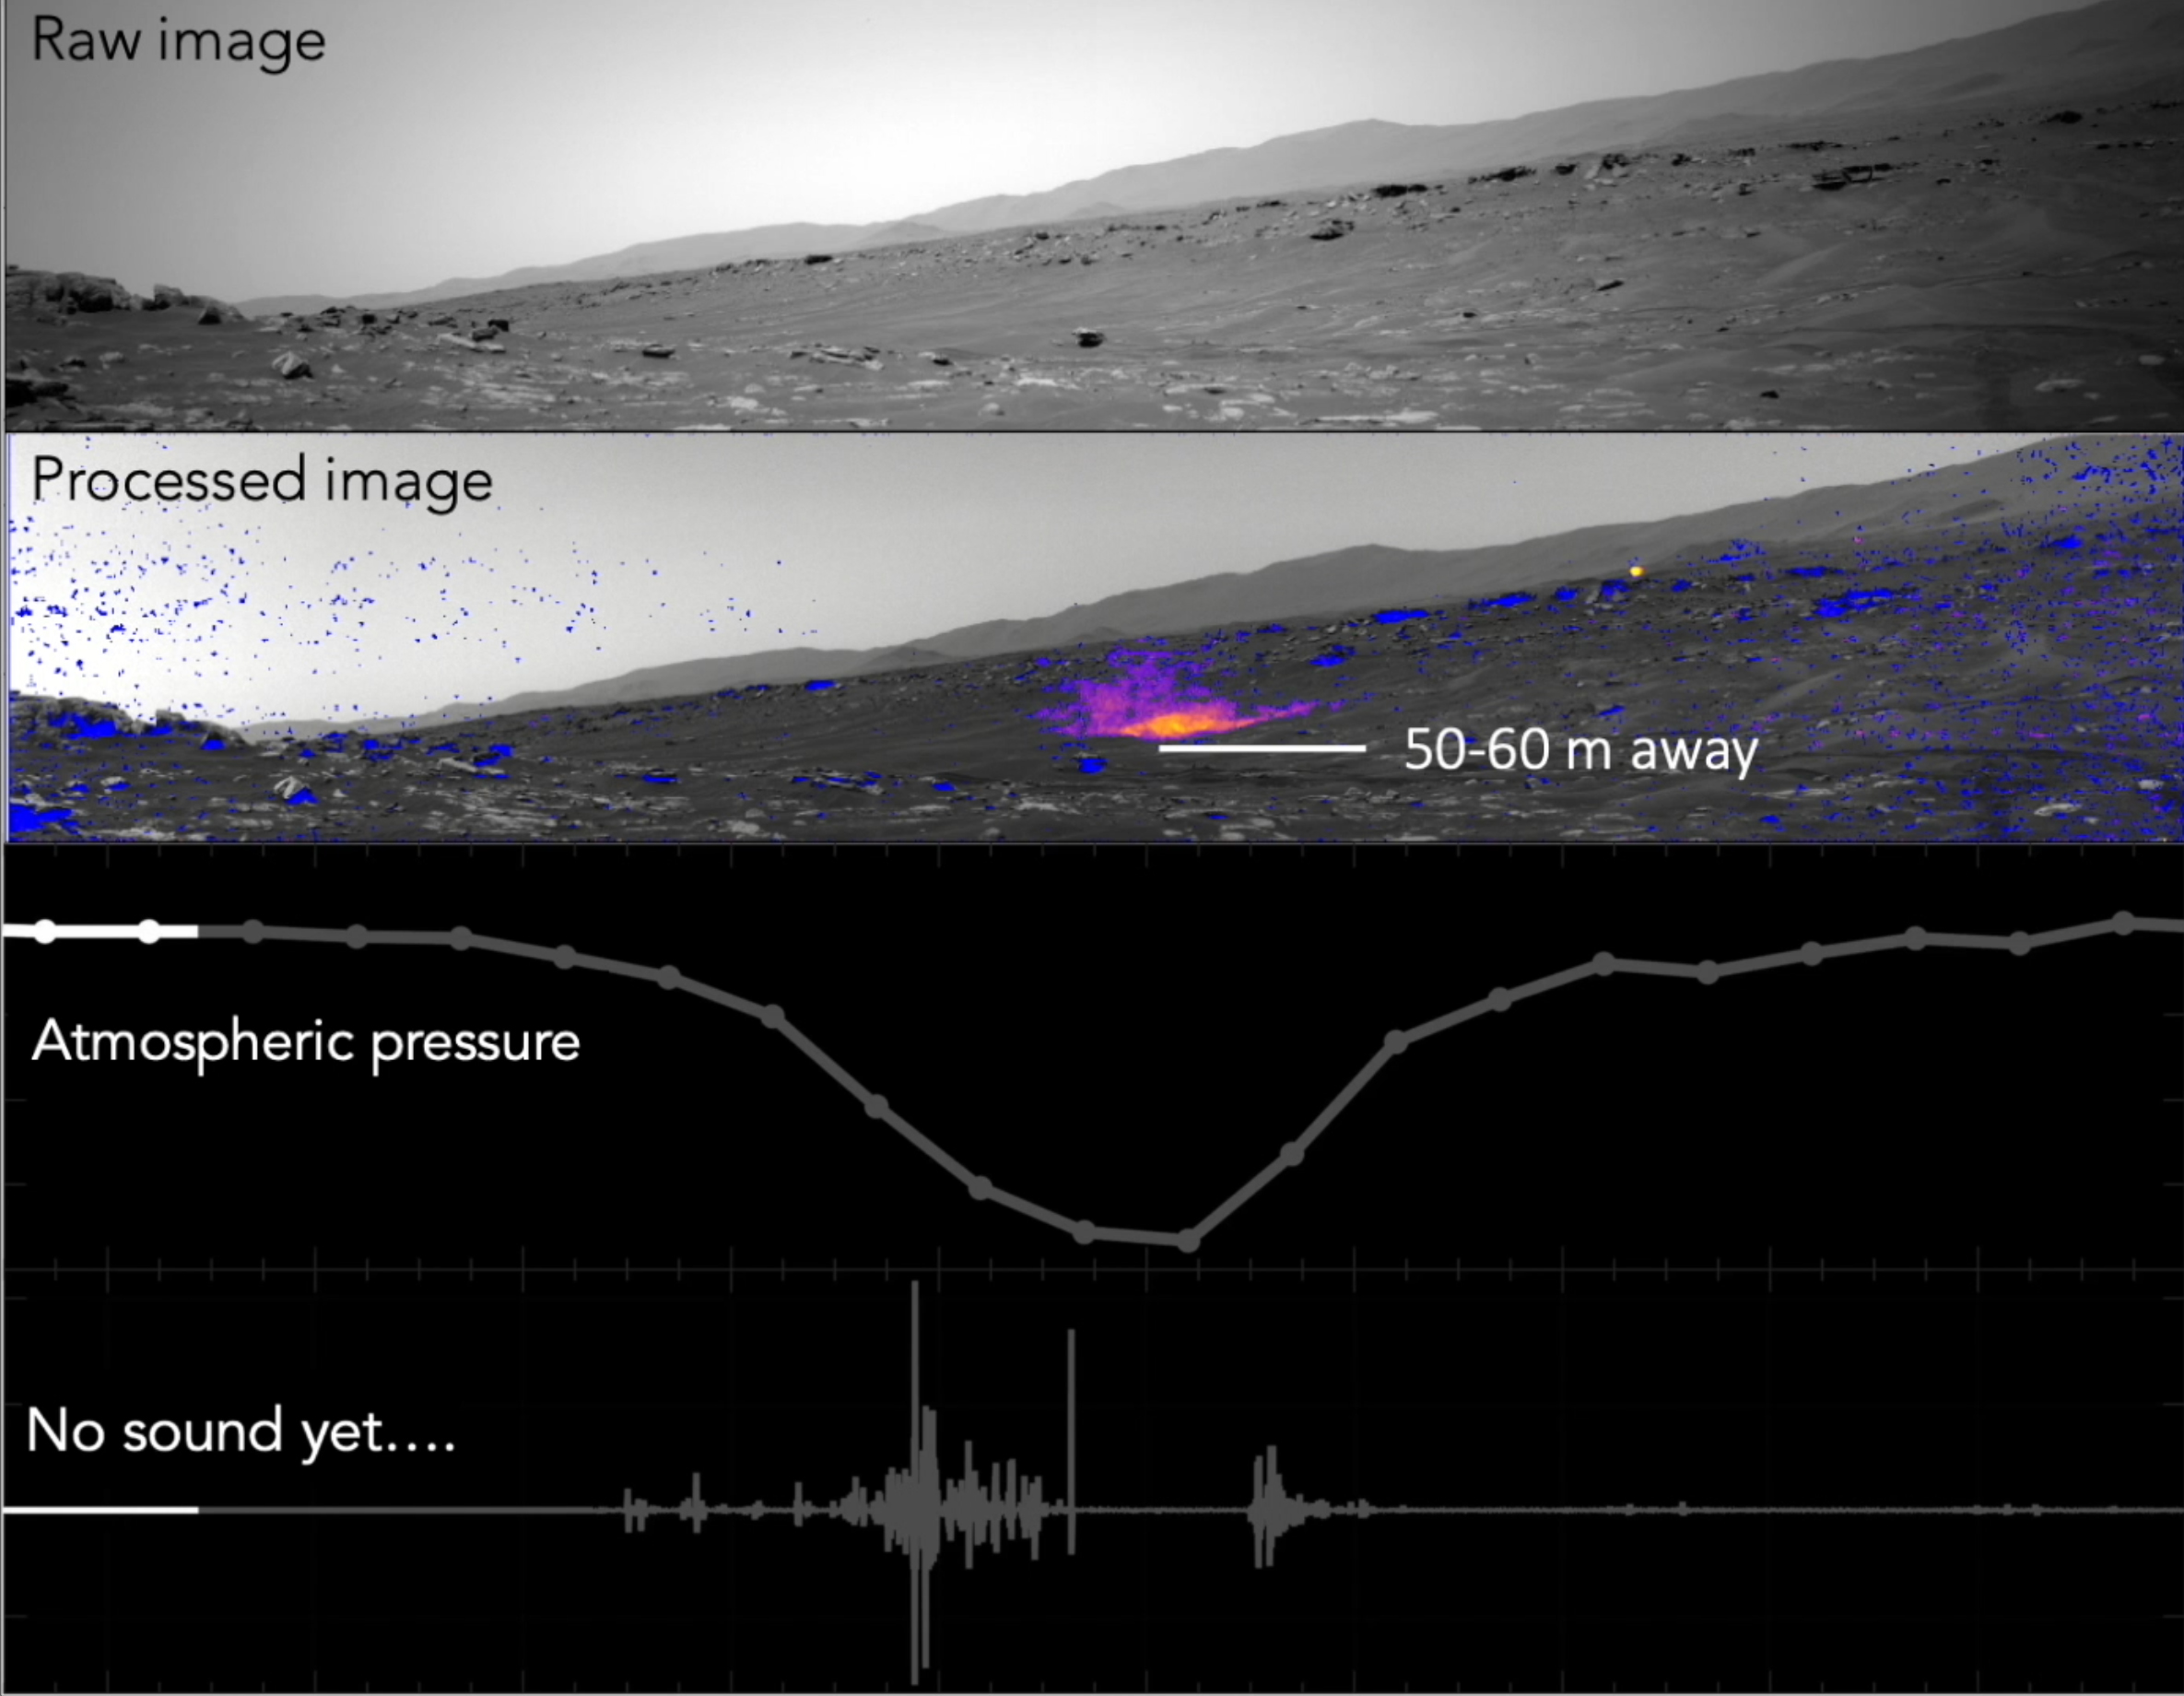

NASA’s Perseverance Records a Martian Dust Devil

This video and audio show the results of NASA’s Perseverance Mars rover using its SuperCam microphone to record the sounds of a Martian dust devil – the first time any such recording has been made. The dust devil passed directly over Perseverance on Sept. 27, 2021, the 215th Martian day, or sol, of the mission.

At the same time that SuperCam’s microphone recorded the dust devil, Perseverance’s weather sensors (measuring wind, pressure, temperature, and dust) and the rover’s left navigation camera were on. This allowed scientists to combine sound, image, and atmospheric data. The unique combination of this data, along with atmospheric modeling, allowed the researchers to estimate the dust devil’s dimensions: 82 feet (25 meters) wide, at least 387 feet (118 meters) tall, and moving at about 12 mph (19 kph).

Capturing a passing dust devil takes some luck. Scientists can’t predict when they’ll pass by, so rovers like Perseverance and Curiosity routinely monitor in all directions for them. When scientists see them occur more frequently at a certain time of day, or approach from a certain direction, they use that information to focus their monitoring to try to catch a dust devil.

The video included here has four rows based on different data sources:

The top row is a raw image taken by the left navigation camera’s view of the Martian surface. While the camera is capable of color, it takes black-and-white images when searching for dust devils to reduce the amount of data sent back to Earth (since most of the images come back without a dust devil detected).

The second row shows the same image processed with change-detection software to indicate where movement occurred over the course of the recording. The color indicates the density of dust, going from blue (lower density) through purple to yellow (highest density).

The third row is a graph showing a sudden drop in air pressure recorded by Perseverance’s weather sensor suite, called Mars Environmental Dynamics Analyzer, provided by Centro de Astrobiología (CAB) at the Instituto Nacional de Tecnica Aeroespacial in Madrid.

The fourth row indicates sound amplitude from SuperCam’s microphone.

A key objective for Perseverance’s mission on Mars is astrobiology, including the search for signs of ancient microbial life. The rover will characterize the planet’s geology and past climate, pave the way for human exploration of the Red Planet, and be the first mission to collect and cache Martian rock and regolith (broken rock and dust).

Subsequent NASA missions, in cooperation with ESA (European Space Agency), would send spacecraft to Mars to collect these sealed samples from the surface and return them to Earth for in-depth analysis.

The Mars 2020 Perseverance mission is part of NASA’s Moon to Mars exploration approach, which includes Artemis missions to the Moon that will help prepare for human exploration of the Red Planet.

JPL, which is managed for NASA by Caltech in Pasadena, California, built and manages operations of the Perseverance rover.

Credit: NASA/JPL-Caltech/LANL/CNES/CNRS/INTA-CSIC/Space Science Institute/ISAE-Supaero